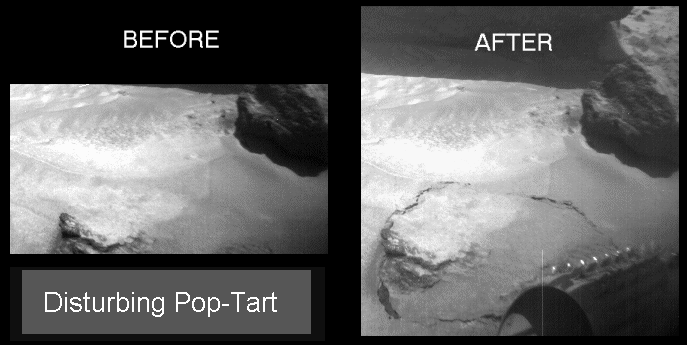

Disturbing “Pop-Tart”

The Sojourner rover’s front right camera imaged Pop-tart, a small rock or indurated soil material which was pushed out of the surrounding drift material by Sojourner’s front left wheel during a soil mechanics experiment.

Mars Pathfinder is the second in NASA’s Discovery program of low-cost spacecraft with highly focused science goals. The Jet Propulsion Laboratory, Pasadena, CA, developed and manages the Mars Pathfinder mission for NASA’s Office of Space Science, Washington, D.C. JPL is a division of the California Institute of Technology (Caltech). The Imager for Mars Pathfinder (IMP) was developed by the University of Arizona Lunar and Planetary Laboratory under contract to JPL. Peter Smith is the Principal Investigator.

Photojournal note: Sojourner spent 83 days of a planned seven-day mission exploring the Martian terrain, acquiring images, and taking chemical, atmospheric and other measurements. The final data transmission received from Pathfinder was at 10:23 UTC on September 27, 1997. Although mission managers tried to restore full communications during the following five months, the successful mission was terminated on March 10, 1998.

Credit: NASA/JPL